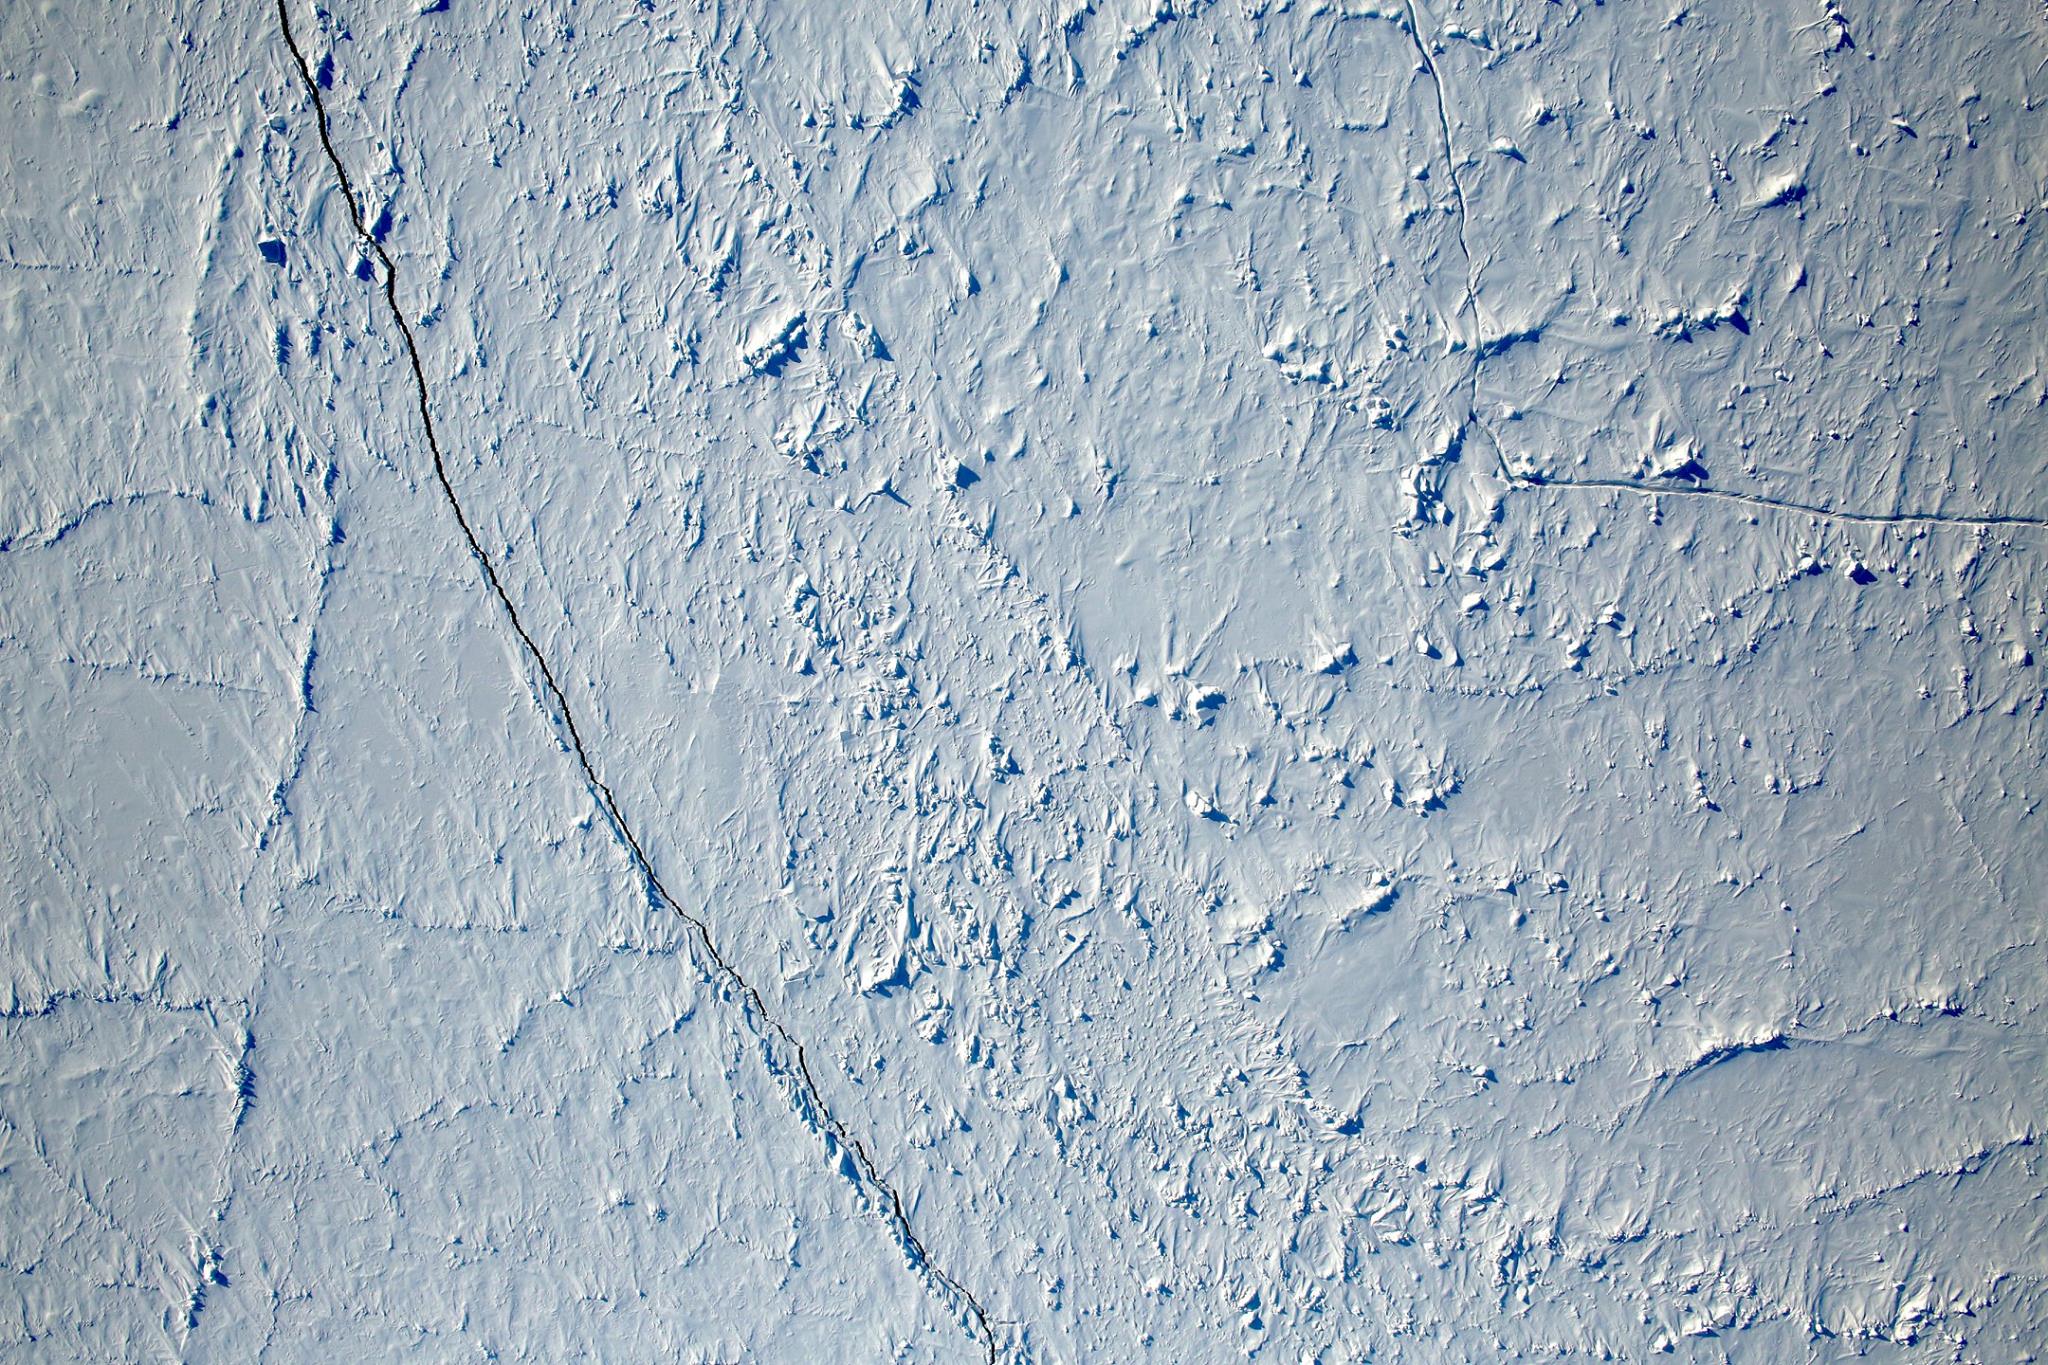

View of the North Pole

Want to know what the North Pole looked like yesterday afternoon? Well, our friends from NASA Operation IceBridge brought us this view from 500 meters about the North Pole. So what are you seeing? That's sea ice, with a few ridges and a bit of snow cover, and with a few small cracks, almost leads in the ice.

Credit: NASA/Goddard/Operation IceBridge/Eric Fraim